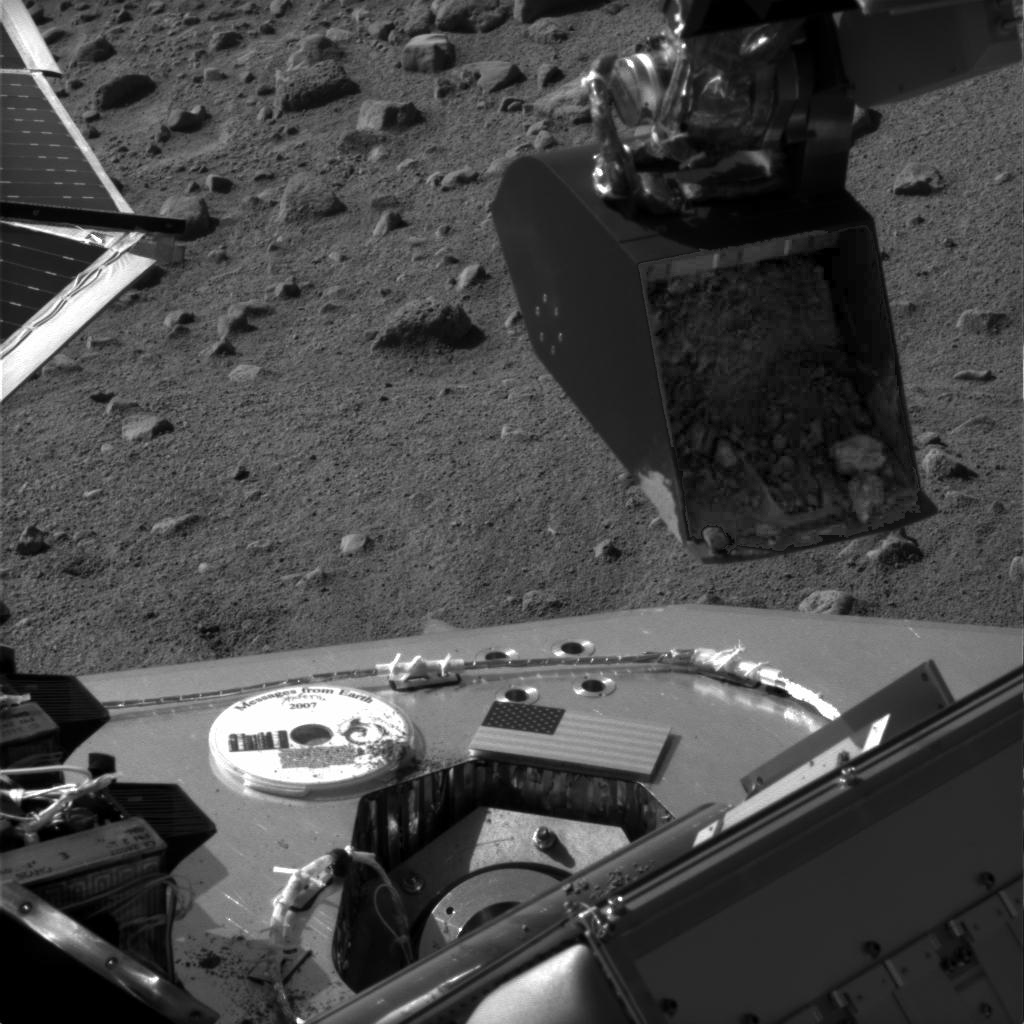

Soil Sample Poised at TEGA Door

This image was taken by NASA’s Phoenix Mars Lander’s Surface Stereo Imager on Sol 11 (June 5, 2008), the eleventh day after landing. It shows the Robotic Arm scoop containing a soil sample poised over the partially open door of the Thermal and Evolved-Gas Analyzer’s number four cell, or oven.

Light-colored clods of material visible toward the scoop’s lower edge may be part of the crusted surface material seen previously near the foot of the lander. The material inside the scoop has been slightly brightened in this image.

The Phoenix Mission is led by the University of Arizona, Tucson, on behalf of NASA. Project management of the mission is by NASA’s Jet Propulsion Laboratory, Pasadena, Calif. Spacecraft development is by Lockheed Martin Space Systems, Denver.

Photojournal Note: As planned, the Phoenix lander, which landed May 25, 2008 23:53 UTC, ended communications in November 2008, about six months after landing, when its solar panels ceased operating in the dark Martian winter.

Credit: NASA/JPL-Caltech/University of Arizona/Texas A&M University